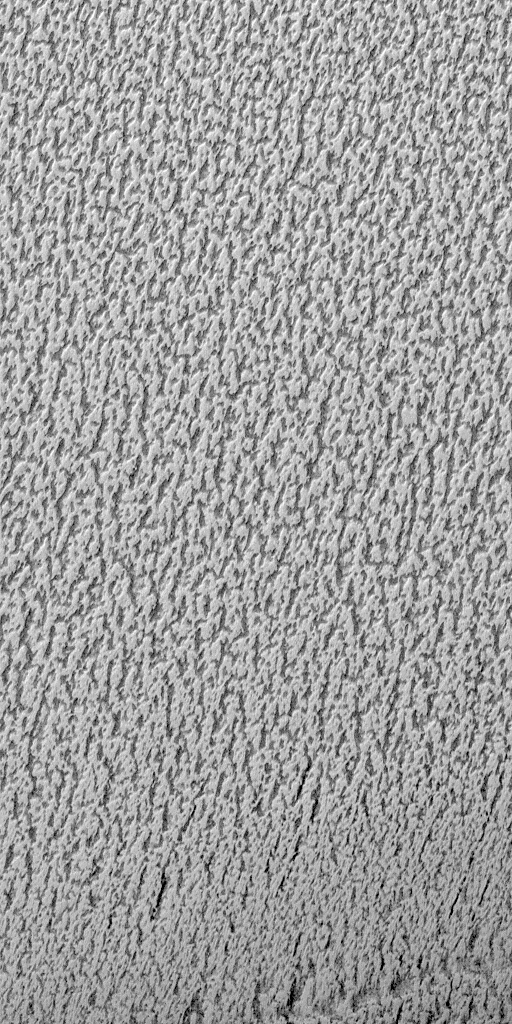

“Cottage Cheese” Texture on the Martian North Polar Cap in Summer

This image is illuminated by sunlight from the upper left.

Martian Dairy Products? If parts of the south polar cap can look like swiss cheese (see “Martian “Swiss Cheese””), then parts of the north polar cap might as well look like some kind of cheese, too. This picture shows a cottage cheese-like texture on the surface of a part of the residual–summertime–north polar cap.

The north polar cap surface is mostly covered by pits, cracks, small bumps and knobs. In this image, the cap surface appears bright and the floors of pits look dark. Based upon observations made by the Mariner 9 and Viking orbiters in the 1970s, the north polar residual cap is thought to contain mostly water ice because its summertime temperature is usually near the freezing point of water and water vapor was observed by the Vikings to be coming off the cap during summer. The south residual cap is different–its temperatures in summer remain cold enough to freeze carbon dioxide, and very little to no water vapor has been observed to come off the south cap in summer.

The pits that have developed on the north polar cap surface are closely-spaced relative to the very different depressions in the south polar cap. The pits are estimated from the length of shadows cast in them to be less than about 2 meters (5.5 feet) deep. These pits probably develop slowly over thousands of years of successive spring and summer seasons.

This picture was taken by the Mars Global Surveyor (MGS) Mars Orbiter Camera (MOC) during northern summer on April 5, 1999. The picture is located near 82.1°N, 329.6°W and covers an area 1.5 km wide by 3 km long (0.9 x 1.8 miles) at a resolution of 3 meters (10 ft) per pixel.

Malin Space Science Systems and the California Institute of Technology built the MOC using spare hardware from the Mars Observer mission. MSSS operates the camera from its facilities in San Diego, CA. The Jet Propulsion Laboratory’s Mars Surveyor Operations Project operates the Mars Global Surveyor spacecraft with its industrial partner, Lockheed Martin Astronautics, from facilities in Pasadena, CA and Denver, CO.

Credit: NASA/JPL/MSSS